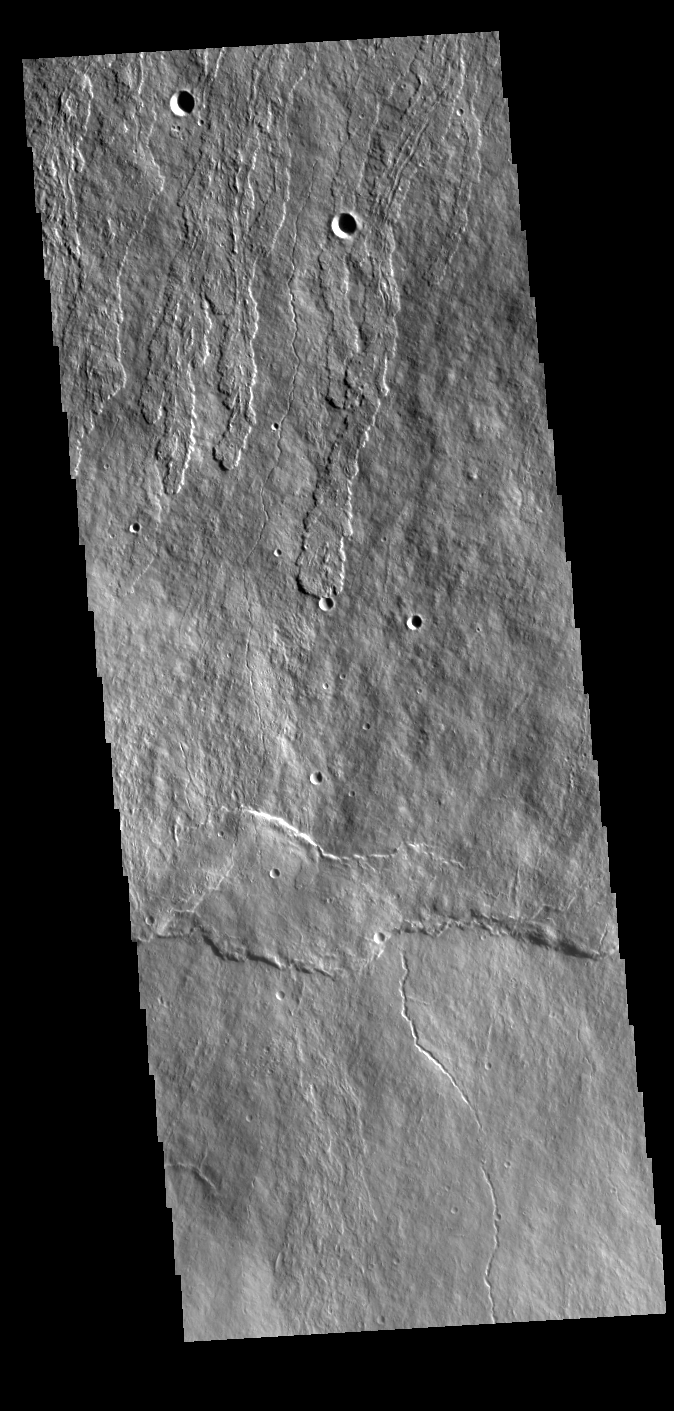

Ascraeus Mons Flank

Today’s VIS image shows part of the flank of Ascraeus Mons. Thin lava flows are visible. Ascraeus Mons is the northernmost of the three large Tharsis volcanoes and is the tallest at 18km (11 miles) high.

Credit: NASA/JPL-Caltech/ASU